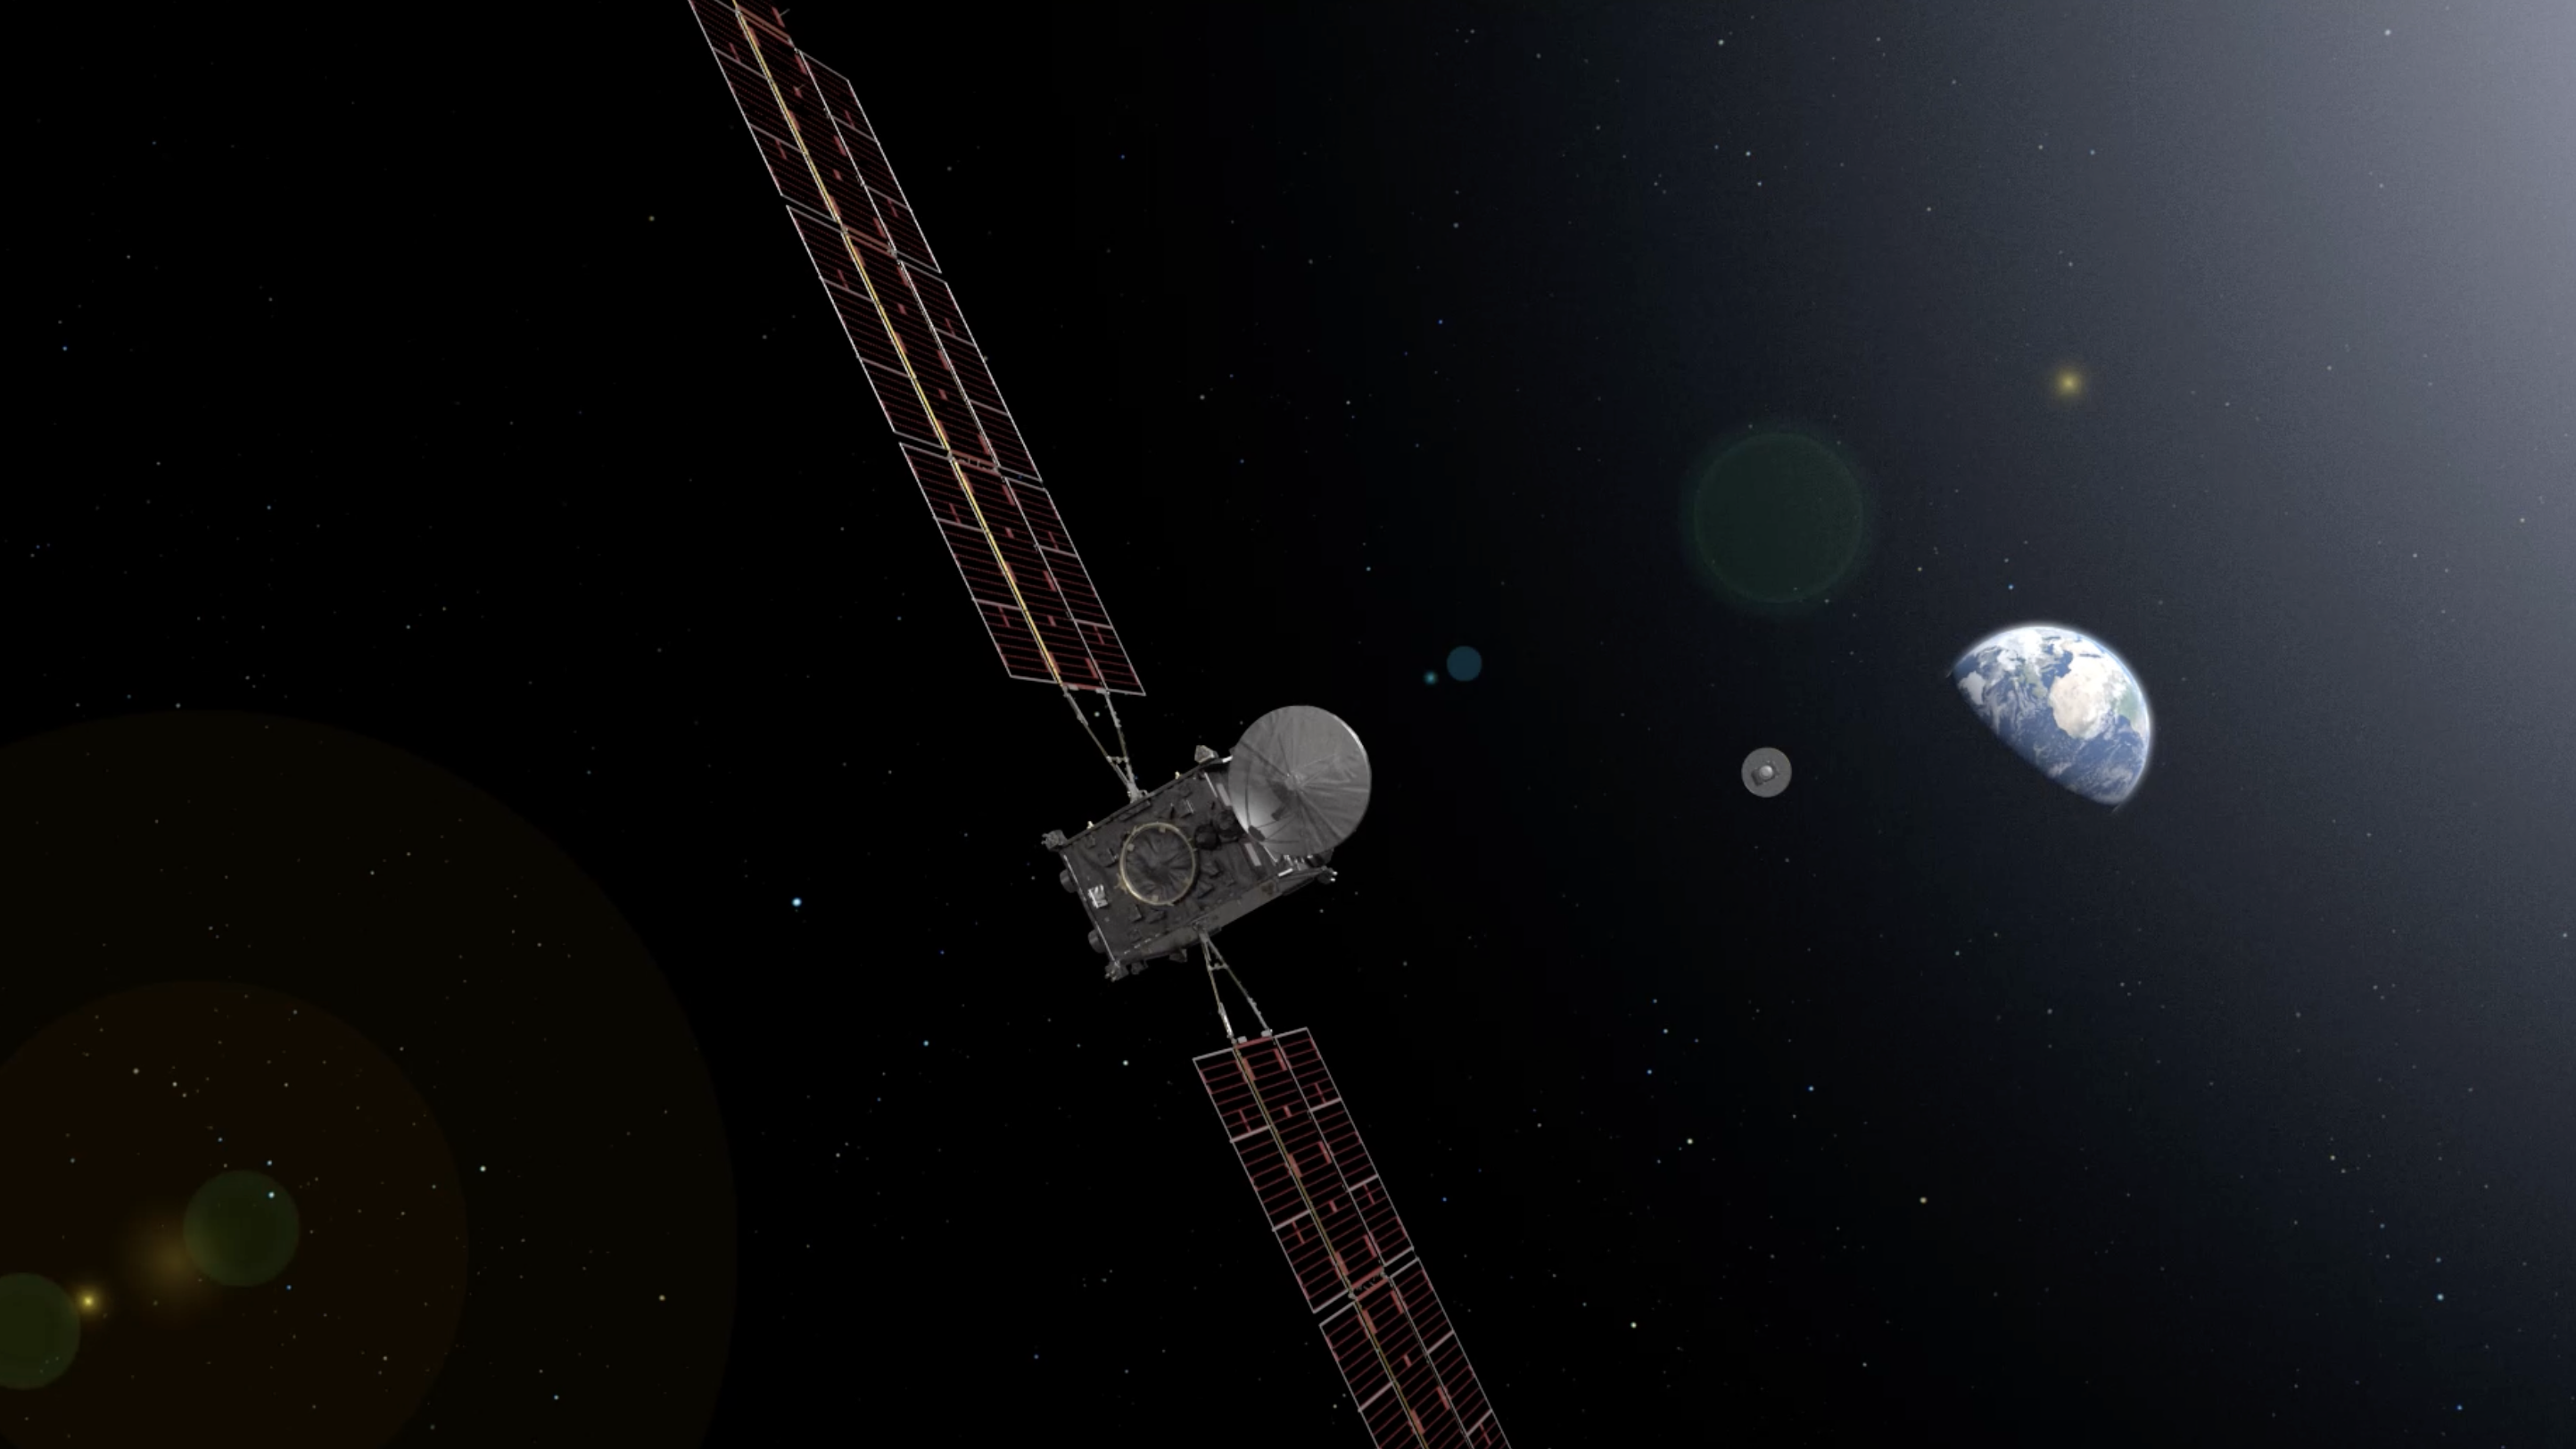

Artist’s Concept of Earth Return Orbiter Releasing Capsule containing Martian Samples

The Earth Return Orbiter (ERO) is one of the flight missions making up the Mars Sample Return campaign to bring martian rock and atmospheric samples back to Earth. The ESA orbiter would be the first interplanetary spacecraft to capture samples in orbit and make a return trip between Earth and Mars.

The primary mission of the European spacecraft would be to find, fly to, and capture a volleyball-sized capsule called the Orbiting Sample (OS) container launched from the surface of Mars by NASA’s Mars Ascent System and carrying a carefully selected set of samples previously collected on the surface of Mars by NASA’s Perseverance rover.

Having already spent three years to reach Mars and perform its rendezvous and capture mission, ERO would take a further two years to fly from its operational orbit around Mars up to escape altitude and make its way back to Earth. When ERO is about three days from Earth, the Earth Entry System (EES) carrying the OS would separate from the spacecraft and be placed on a precision trajectory for Earth entry and landing.

The Earth Return Orbiter is part of the multi-mission Mars Sample Return campaign being planned by NASA and the European Space Agency (ESA).

Credit: NASA/ESA/JPL-Caltech/GSFC